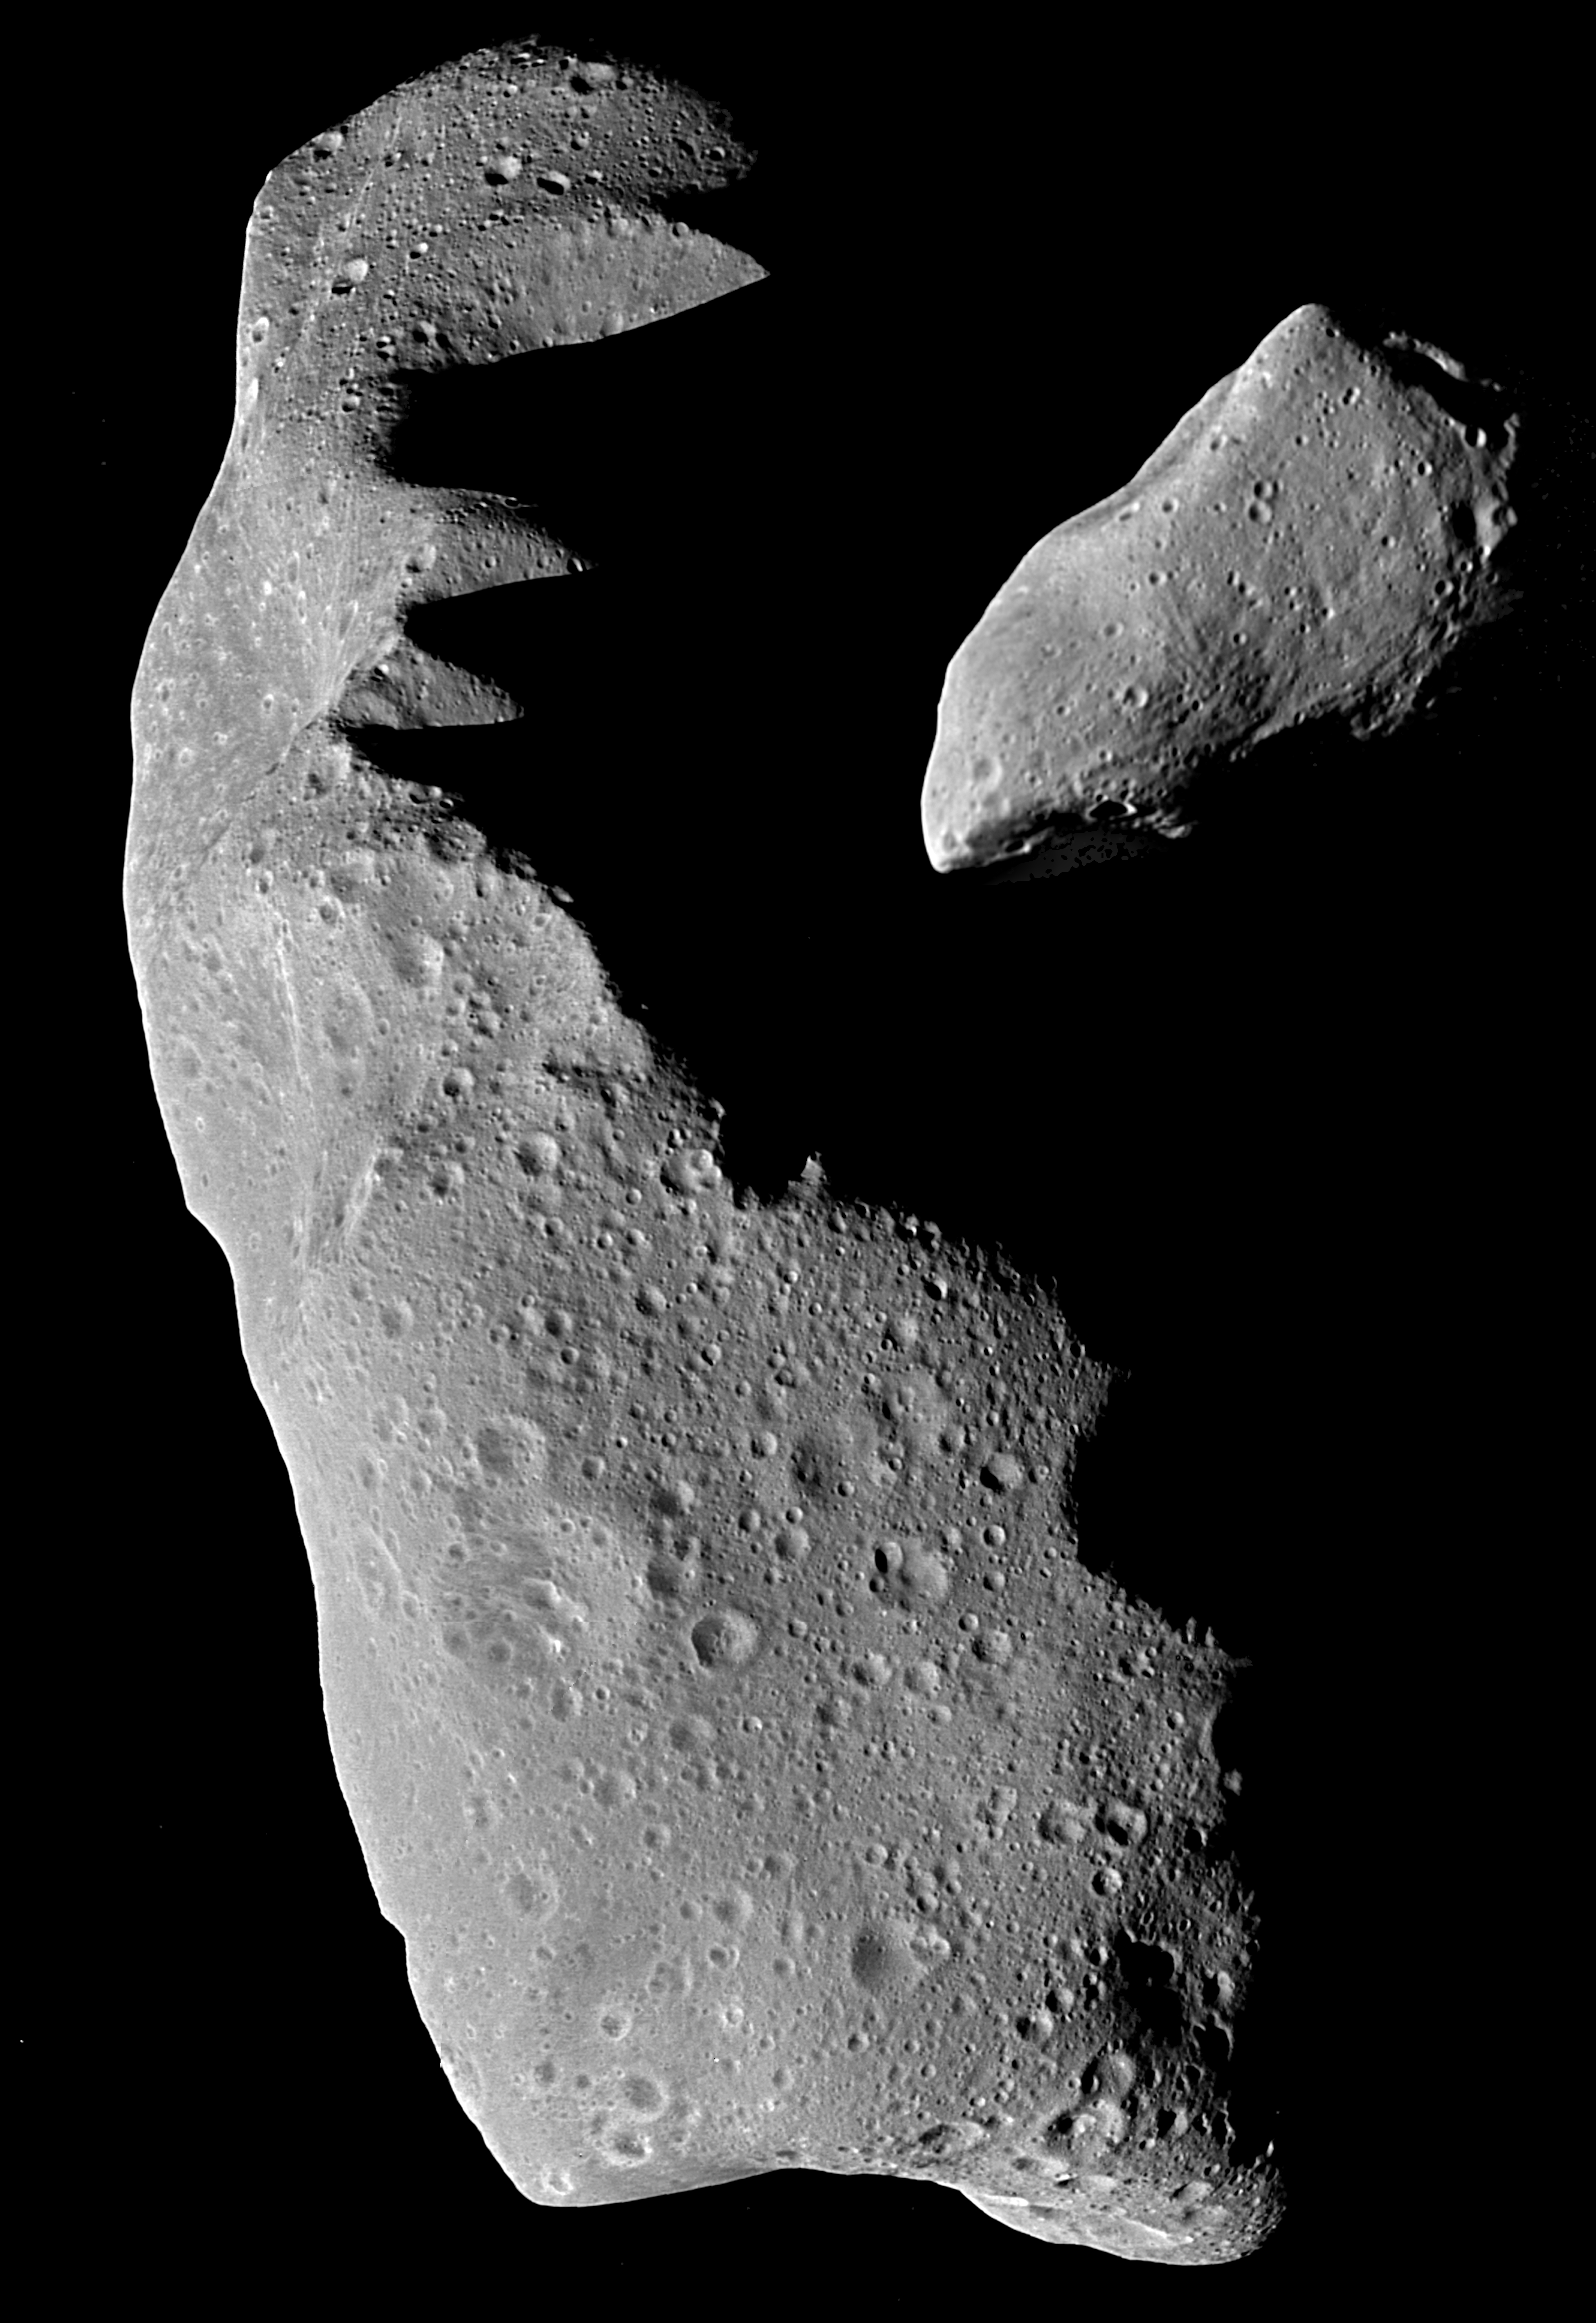

Ida and Gaspra

This picture shows the asteroids Ida (left) and Gaspra (right) to the same scale. These images were taken by the Galileo spacecraft while enroute to Jupiter. Gaspra was imaged on October 29, 1991 at a range of 3,300 miles (5,300 km). Ida was imaged on August 28, 1993 from a range of 1,900 to 2,400 miles (3,000 to 3,800 km). Both objects are irregular in shape. Gaspra is about 10.5 miles long (17 km), and Ida is 18.6 miles long and 6 to 8 miles wide (9.3 x 12.7 x 29.9 km). These asteroids are just two of the billions of such rocky and metallic objects that orbit the sun mainly between Mars and Jupiter. A small percentage orbit near the other planets. The irregular shapes of these objects suggests that they are “chips” derived from larger bodies by catastrophic collisions between asteroids. The surface of Ida and Gaspra are peppered by small craters, evidence of much smaller collisions. Craters are more abundant on Ida, thereby suggesting that it formed earlier than Gaspra. Both asteroids have linear depressions over a thousand feet wide in places and a hundred feet or so deep; these depressions may be where loose fragmental soil (the “regolith”) has partly drained into fractures. These asteroids show evidence of having such a fragmental layer, which on Ida may be 165 to 330 feet (50 to 100 m deep). The fragmental debris layers on asteroids may one day prove invaluable to space miners, who may obtain asteroids everything from precious metals for use on Earth to water destined for use in space. Asteroids are also important to life on Earth because sometimes their orbits wander across Earth’s and collisions ensue. About 2,000 asteroids larger than 0.6 miles across presently have orbits that cross or come close to Earth’s orbit. Impacts with objects as large as Gaspra and Ida are very rare, but they have occurred in the past and are capable of causing mass extinctions of almost everything that lives on our planet. .

Credit: NASA/JPL/USGS